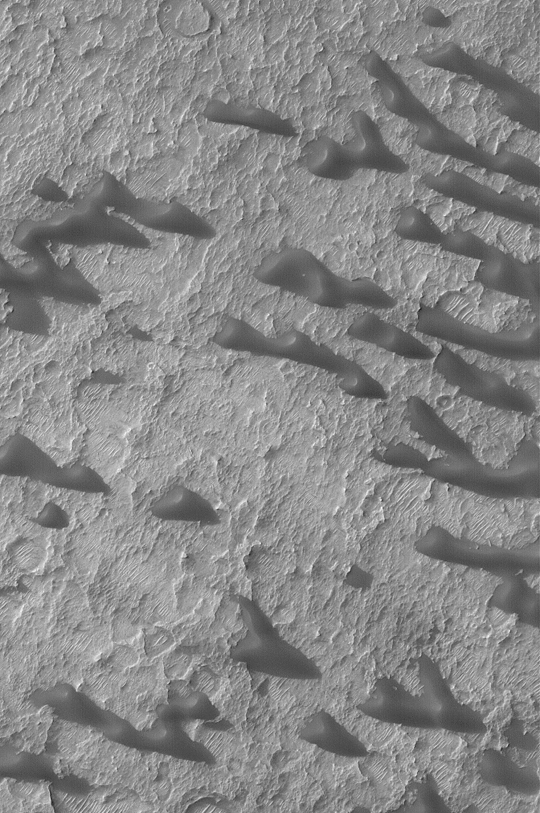

Sand Dunes of Schaeberle Crater

MGS MOC Release No. MOC2-391, 14 June 2003

This March 2003 Mars Global Surveyor (MGS) Mars Orbiter Camera (MOC) image shows dark sand dunes near the center of Schaeberle Crater, located at 24.6°S, 310.3°W. The steepest slopes on the dunes point toward the left/upper left (northwest), indicating that, when the dunes were active, the dominant regional winds blew from the right/lower right (southeast). The dunes today, however, have a somewhat stunted and sculpted appearance, which suggests that in the most recent part of their history, they have been somewhat eroded. This image covers an area 3 km (1.9 mi) wide and is illuminated from the upper left.

Credit: NASA/JPL/Malin Space Science Systems